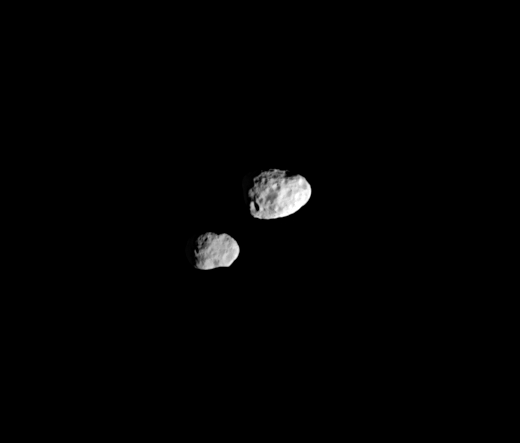

The Dancing Moons

In their orbital ballet, Janus and Epimetheus swap positions every four years — one moon moving closer to Saturn, the other moving farther away. The two recently changed positions (the swap occurring on January 21, 2006), and Janus will remain the innermost of the pair until 2010, when they will switch positions again.

Although the moons appear to be close in the image, they are not. Janus (181 kilometers, or 113 miles across at right) is about 40,000 kilometers (25,000 miles) farther away from Cassini than Epimetheus (116 kilometers, or 72 miles across, at left) in this view. In fact, even when they are at their closest, tugging at each other and swapping orbital positions, they are never closer than about 15,000 kilometers (9,000 miles).

The image was taken in visible light with the Cassini spacecraft narrow-angle camera on March 20, 2006 at a distance of approximately 452,000 kilometers (281,000 miles) from Epimetheus and 492,000 kilometers (306,000 miles) from Janus. The image scale is 3 kilometers (2 miles) per pixel on both moons.

The Cassini-Huygens mission is a cooperative project of NASA, the European Space Agency and the Italian Space Agency. The Jet Propulsion Laboratory, a division of the California Institute of Technology in Pasadena, manages the mission for NASA’s Science Mission Directorate, Washington, D.C. The Cassini orbiter and its two onboard cameras were designed, developed and assembled at JPL. The imaging operations center is based at the Space Science Institute in Boulder, Colo.

Credit: NASA/JPL/Space Science Institute